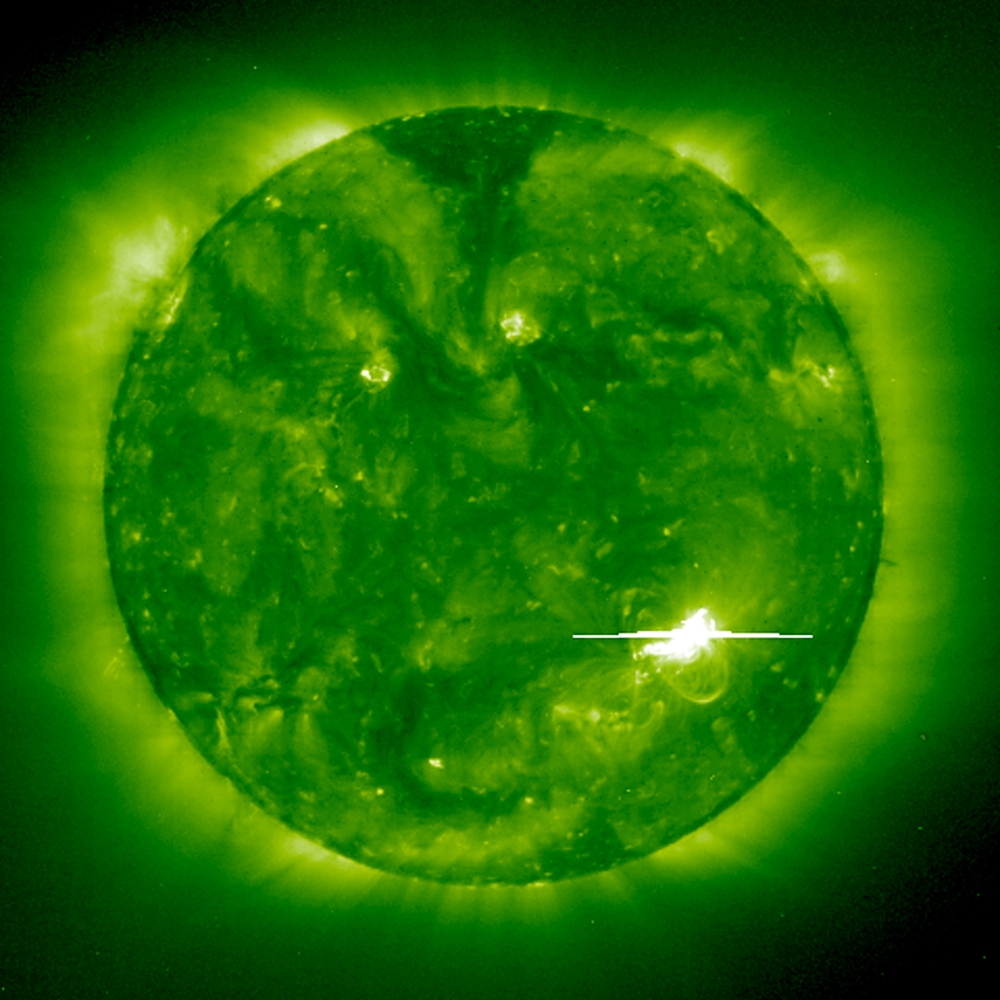

Bright Solar Flare

A bright solar flare is captured by the EIT 195Å instrument on 1998 May 2. A solar flare (a sudden, rapid, and intense variation in brightness) occurs when magnetic energy that has built up in the solar atmosphere is suddenly released, launching material outward at millions of km per hour. The Sun’s magnetic fields tend to restrain each other and force the buildup of tremendous energy, like twisting rubber bands, so much that they eventually break. At some point, the magnetic lines of force merge and cancel in a process known as magnetic reconnection, causing plasma to forcefully escape from the Sun.

Credit: NASA/GSFC/SOHO/ESA